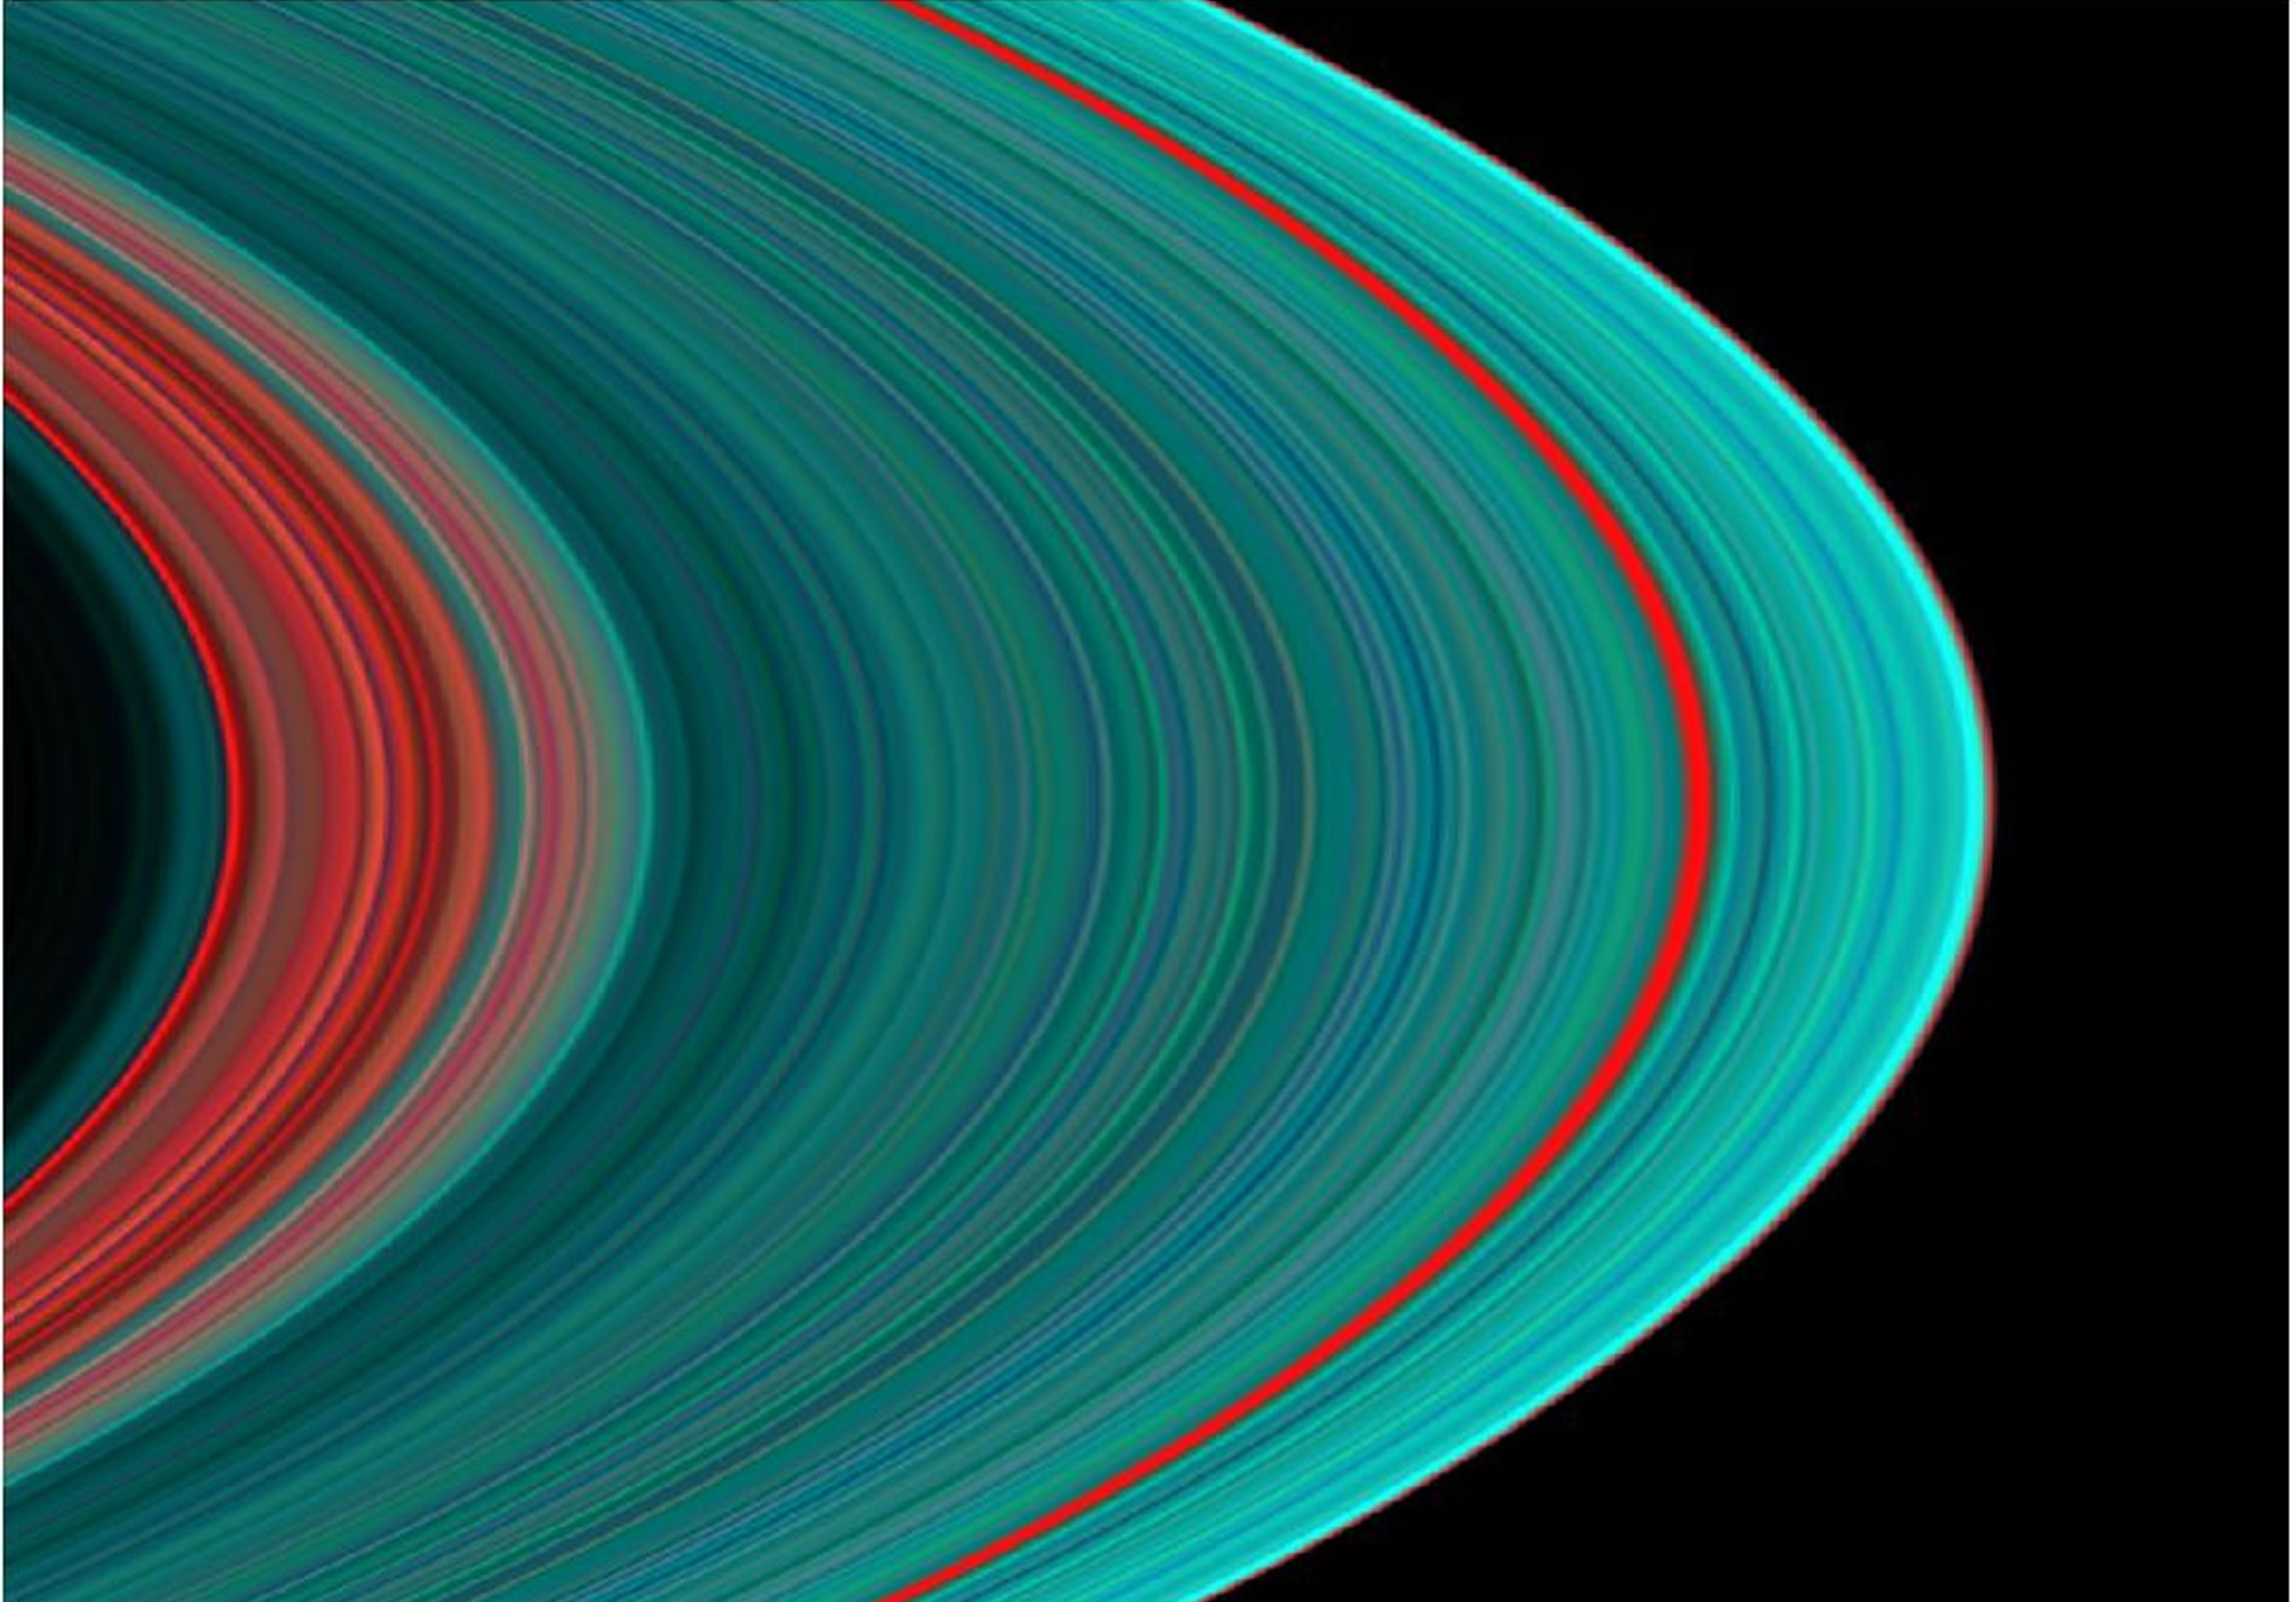

Saturn’s A Ring From the Inside Out

The best view of Saturn’s rings in the ultraviolet indicates there is more ice toward the outer part of the rings, than in the inner part, hinting at the origins of the rings and their evolution.

Images taken during the Cassini spacecraft’s orbital insertion on June 30 show compositional variation in the A, B and C rings. From the inside out, the “Cassini Division” in faint red at left is followed by the A ring in its entirety. The Cassini Division at left contains thinner, dirtier rings than the turquoise A ring, indicating a more icy composition. The red band roughly three-fourths of the way outward in the A ring is known as the Encke gap.

The ring system begins from the inside out with the D, C, B and A rings followed by the F, G and E rings. The red in the image indicates sparser ringlets likely made of “dirty,” and possibly smaller, particles than in the icier turquoise ringlets.

This image was taken with the Ultraviolet Imaging Spectrograph instrument, which is capable of resolving the rings to show features up to 97 kilometers (60 miles) across, roughly 100 times the resolution of ultraviolet data obtained by the Voyager 2 spacecraft.

The Cassini-Huygens mission is a cooperative project of NASA, the European Space Agency and the Italian Space Agency. The Jet Propulsion Laboratory, a division of the California Institute of Technology in Pasadena, manages the Cassini-Huygens mission for NASA’s Office of Space Science, Washington, D.C. The Cassini orbiter was designed, developed and assembled at JPL. The Ultraviolet Imaging Spectrograph was built at, and the team is based at the University of Colorado, Boulder, Colo.

Credit: NASA/JPL/University of Colorado